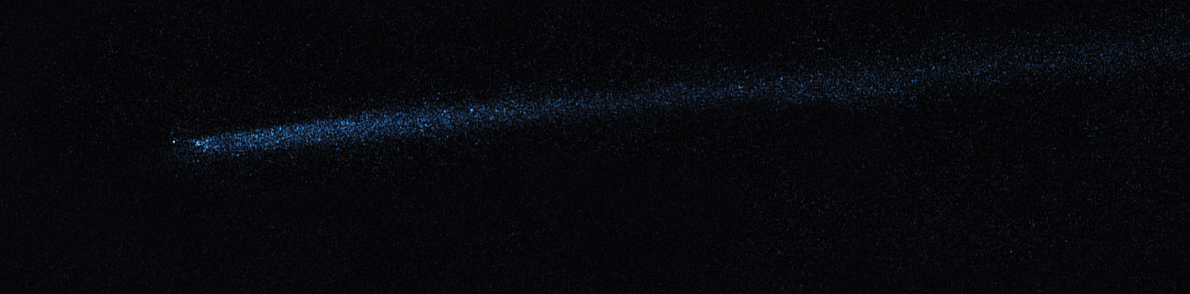

Hubble WFC3 Image of P/2010 A2 (May 8, 2010)

Object Name: Asteroid P/2010 A2
Object Description: Asteroid Belt Impact Object
Instrument: HST/WFC3/UVIS
Filters: F606W (V)

This image was originally black and white and recorded only overall brightness. These brightness values were translated into a range of bluish hues. Such color "maps" can be useful in helping to distinguish subtly varying brightness in an image.

Credit: NASA, ESA, and D. Jewitt (UCLA)